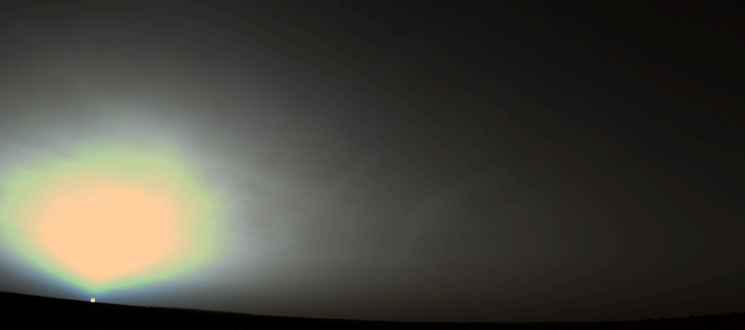

Martian Sunrise at Utopia Planitia

A Martian sunrise was captured in this Viking 2 Lander picture taken June 14, 1978, at the spacecraft’s Utopia Planitia landing site. The data composing this image were acquired just as the Sun peaked over the horizon on the Lander’s 631st sol (Martian solar day). Pictures taken at dawn (or dusk) are quite dark except where the sky is brightened above the Sun’s position. The glow in the sky results as light from the Sun is scattered and preferentially absorbed by tiny particles of dust and ice in the atmosphere. When the Viking cameras are calibrated for darker scenes, the “sky glow” tends to saturate their sensitivity and produce the bright regions seen here. The “banding” and color separation effects are also artifacts, rather than real features, and are introduced because the cameras are not able to record continuous gradations of light. The cameras must represent such gradations in steps (bands) of brightness and color, and the process sometimes produces some “false” colors within the bands. The scattering of light closest to the Sun’s position tends to enhance blue wavelengths. The narrowing sky glow nearer the horizon above the Sun’s position occurs as a result of light extinction. At that elevation, the optical path of sunlight through the atmosphere is at its longest penetration angle, and a substantial portion of the light is simply prevented from reaching the cameras by the dust, ice particles and other material in its way.

NASA’s Langley Research Center was the primary and extended mission manager; JPL assumed management for continued mission operations.

Credit: NASA/JPL